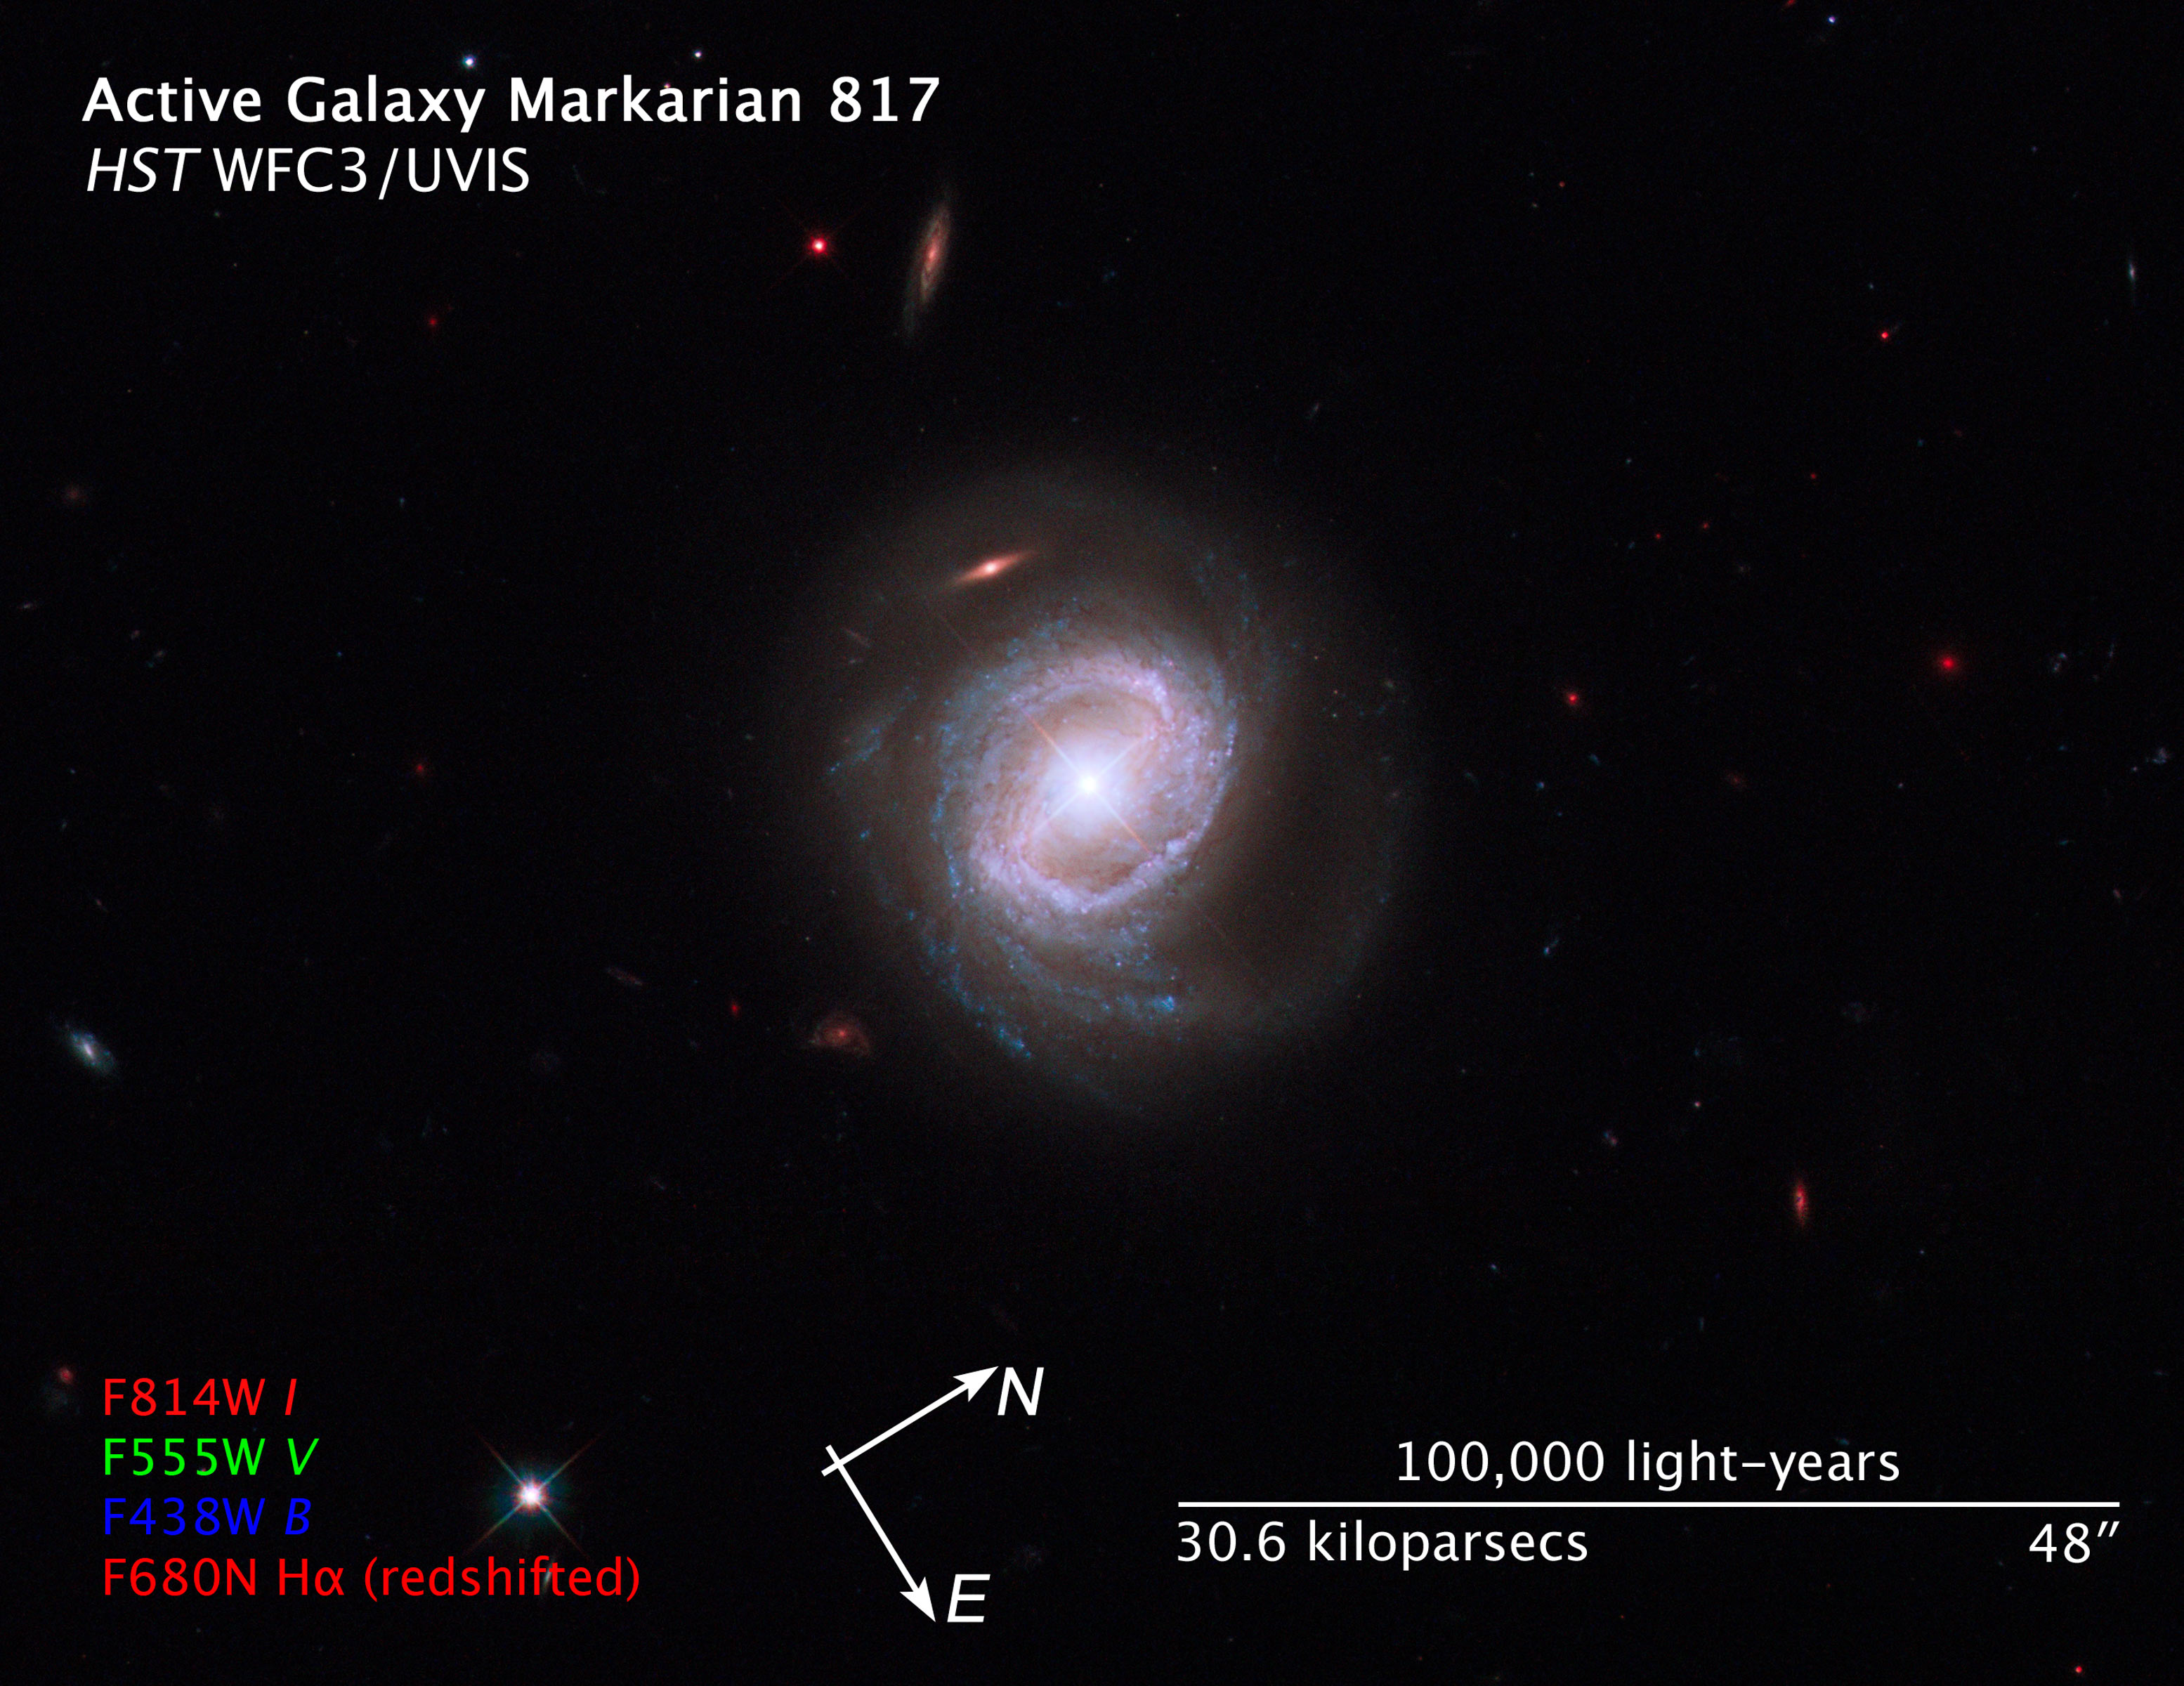

Compass and Scale Image of Markarian 817

Object Name: Markarian 817, Mrk 817, QSO J1436+5847
Object Description: Active Galaxy
Instrument: HST/WFC3/UVIS
Filters: F438W (B), F555W (V), F680N (H-alpha + [N II]), and F814W (I)
Exposure Time: 1.8 hours

This image is a composite of separate exposures made by the WFC3 instrument on the Hubble Space Telescope. Four filters were used to sample broad and narrow wavelength ranges. The color results from assigning different hues (colors) to each monochromatic image. In this case, the assigned colors are: Blue: F438W (B) Green: F555W (V) Red: F680N (H-alpha + [N II]) + F814W (I)

Credit: NASA, ESA, and the Hubble SM4 ERO Team